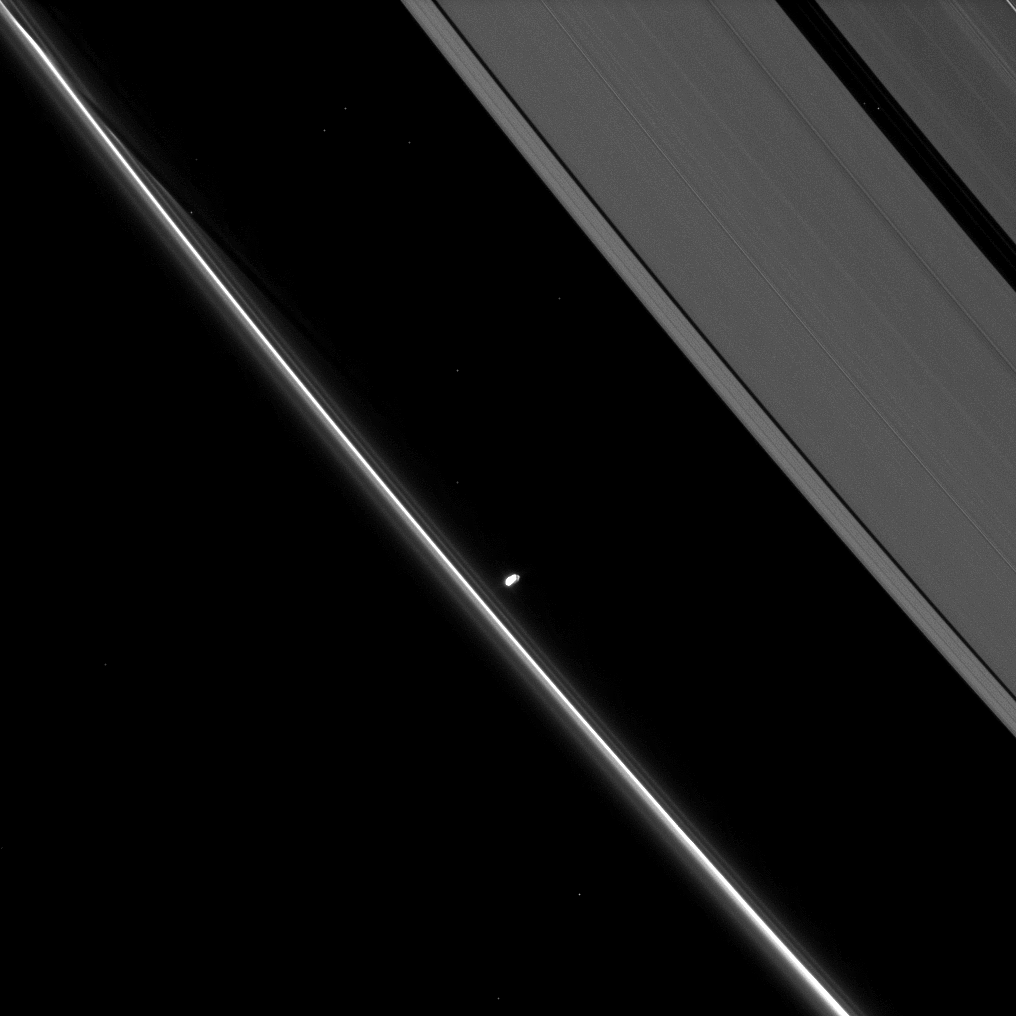

Little Tuber Moon

Saturn’s small moon Prometheus, slightly overexposed in this image, shows off its potato-like shape as it orbits in the Roche Division between the A ring and thin F ring.

Prometheus (86 kilometers, or 53 miles across) periodically creates streamer-channels in the F ring, and a streamer-channel can be seen in the upper left. To learn more and to watch a movie of this process, see PIA08397.

More than a dozen background stars are visible. This view looks toward the northern, unilluminated side of the rings from about 57 degrees above the ringplane.

The image was taken in visible light with the Cassini spacecraft narrow-angle camera on May 31, 2009. The view was acquired at a distance of approximately 1.6 million kilometers (994,000 miles) from Prometheus. Image scale is 10 kilometers (6 miles) per pixel.

The Cassini-Huygens mission is a cooperative project of NASA, the European Space Agency and the Italian Space Agency. The Jet Propulsion Laboratory, a division of the California Institute of Technology in Pasadena, manages the mission for NASA’s Science Mission Directorate, Washington, D.C. The Cassini orbiter and its two onboard cameras were designed, developed and assembled at JPL. The imaging operations center is based at the Space Science Institute in Boulder, Colo.

Credit: NASA/JPL/Space Science Institute